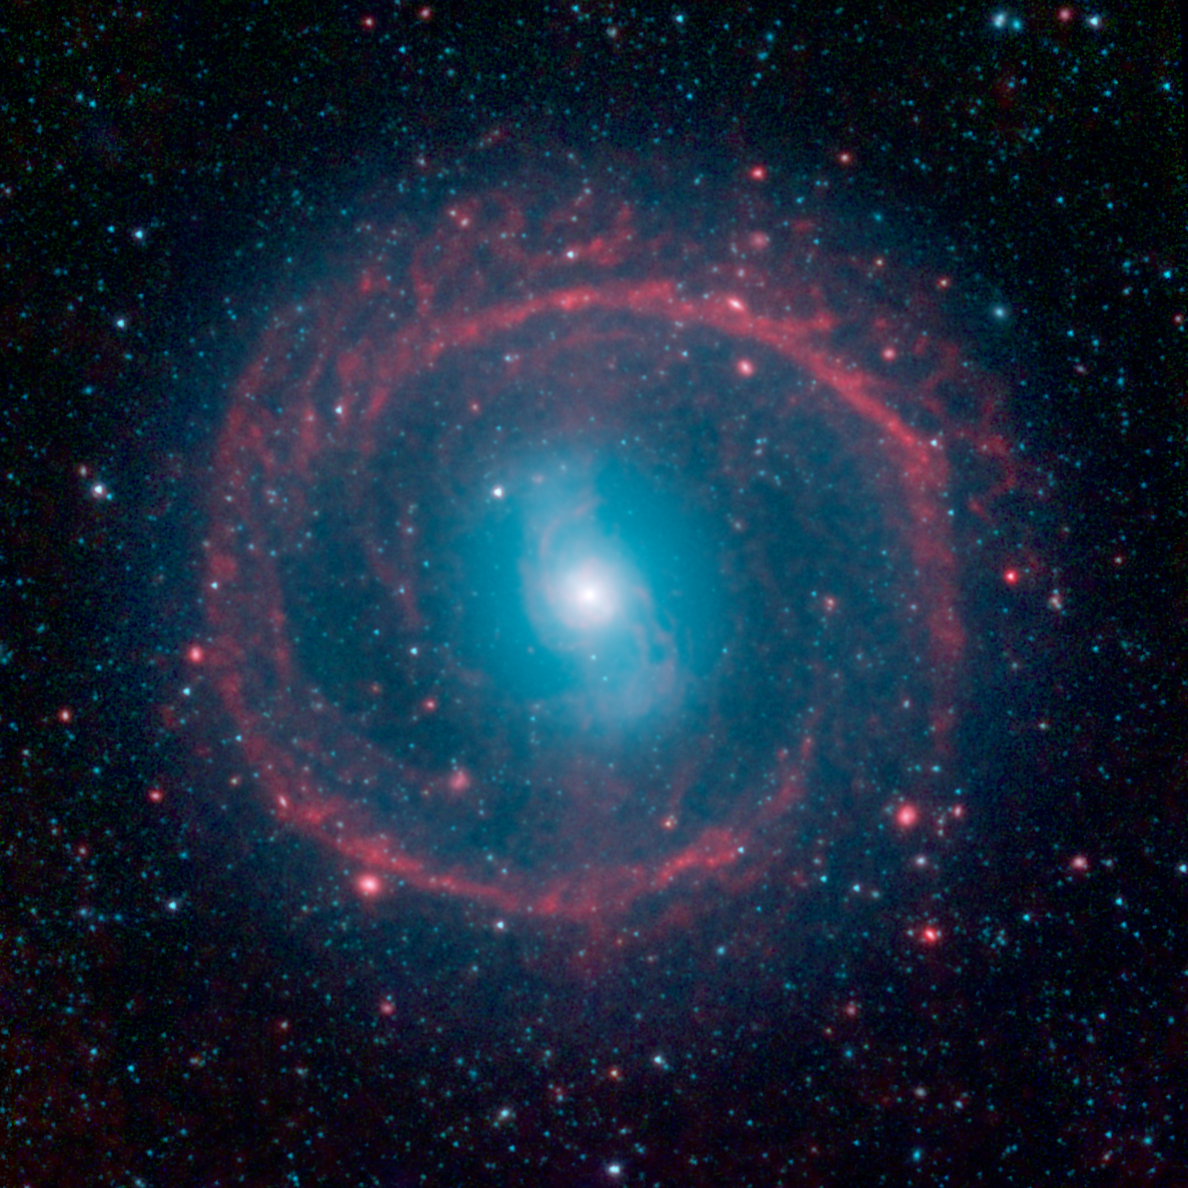

Ring of Stellar Fire

A new image from NASA's Spitzer Space Telescope, taken in infrared light, shows where the action is taking place in galaxy NGC 1291. The outer ring, colored red in this view, is filled with new stars that are igniting and heating up dust that glows with infrared light. The stars in the central area produce shorter-wavelength infrared light than that seen in the ring, and are colored blue. This central area is where older stars live, having long ago gobbled up the available gas supply, or fuel, for making new stars.

The galaxy is about 12 billion years old and is located 33 million light years away in the Eridanus constellation. It is known as a barred galaxy because a central bar of stars (which looks like a blue "S" in this view) dominates its center.

When galaxies are young and gas-rich, stellar bars drive gas toward the center, feeding star formation. Over time, as the star-making fuel runs out, the central regions become quiescent and star-formation activity shifts to the outskirts of a galaxy. There, spiral density waves and resonances induced by the central bar help convert gas to stars. The outer ring, seen here in red, is one such resonance location, where gas has been trapped and ignited into a star-forming frenzy.

Infrared light at wavelengths of 3.4 and 4.5 microns are rendered in blue and green, showing the distribution of stars, while dust features that glow brightly at 8.0 microns are shown in red.

Credit: NASA/JPL-Caltech